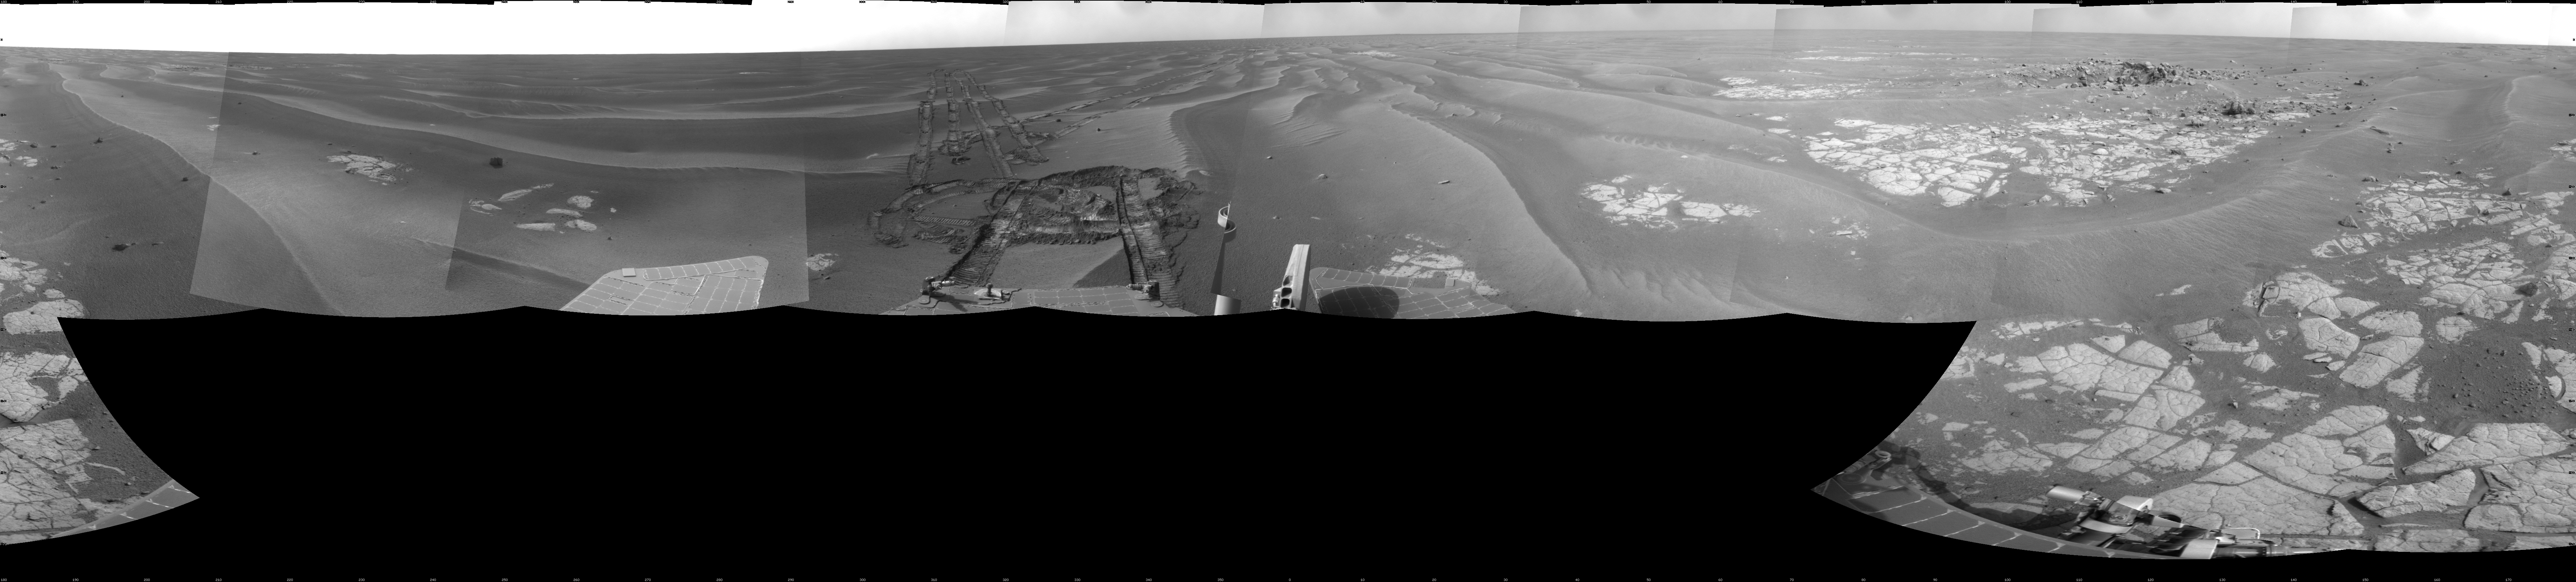

Opportunity at ‘Cook Islands’

NASA’s Mars Exploration Rover Opportunity used its navigation camera to take the images combined into this full-circle view of the rover’s surroundings during the 1,825th Martian day, or sol, of Opportunity’s surface mission (March 12, 2009). North is at the top.

The rover had driven half a meter (1.5 feet) earlier on Sol 1825 to fine-tune its location for placing its robotic arm onto an exposed patch of outcrop including a target area informally called “Cook Islands.” On the preceding sol, Opportunity turned around to drive frontwards and then drove 4.5 meters (15 feet) toward this outcrop. The tracks from the SOl 1824 drive are visible near the center of this view at about the 11 o’clock position. For scale, the distance between the parallel wheel tracks is about 1 meter (about 40 inches). Opportunity had previously been driving backward as a strategy to redistribute lubrication in a wheel drawing more electrical current than usual.

The outcrop exposure that includes “Cook Islands” is visible just below the center of the image.

The terrain in this portion of Mars’ Meridiani Planum region includes dark-toned sand ripples and lighter-toned bedrock.

This view is presented as a cylindrical projection with geometric seam correction.

Credit: NASA/JPL-Caltech